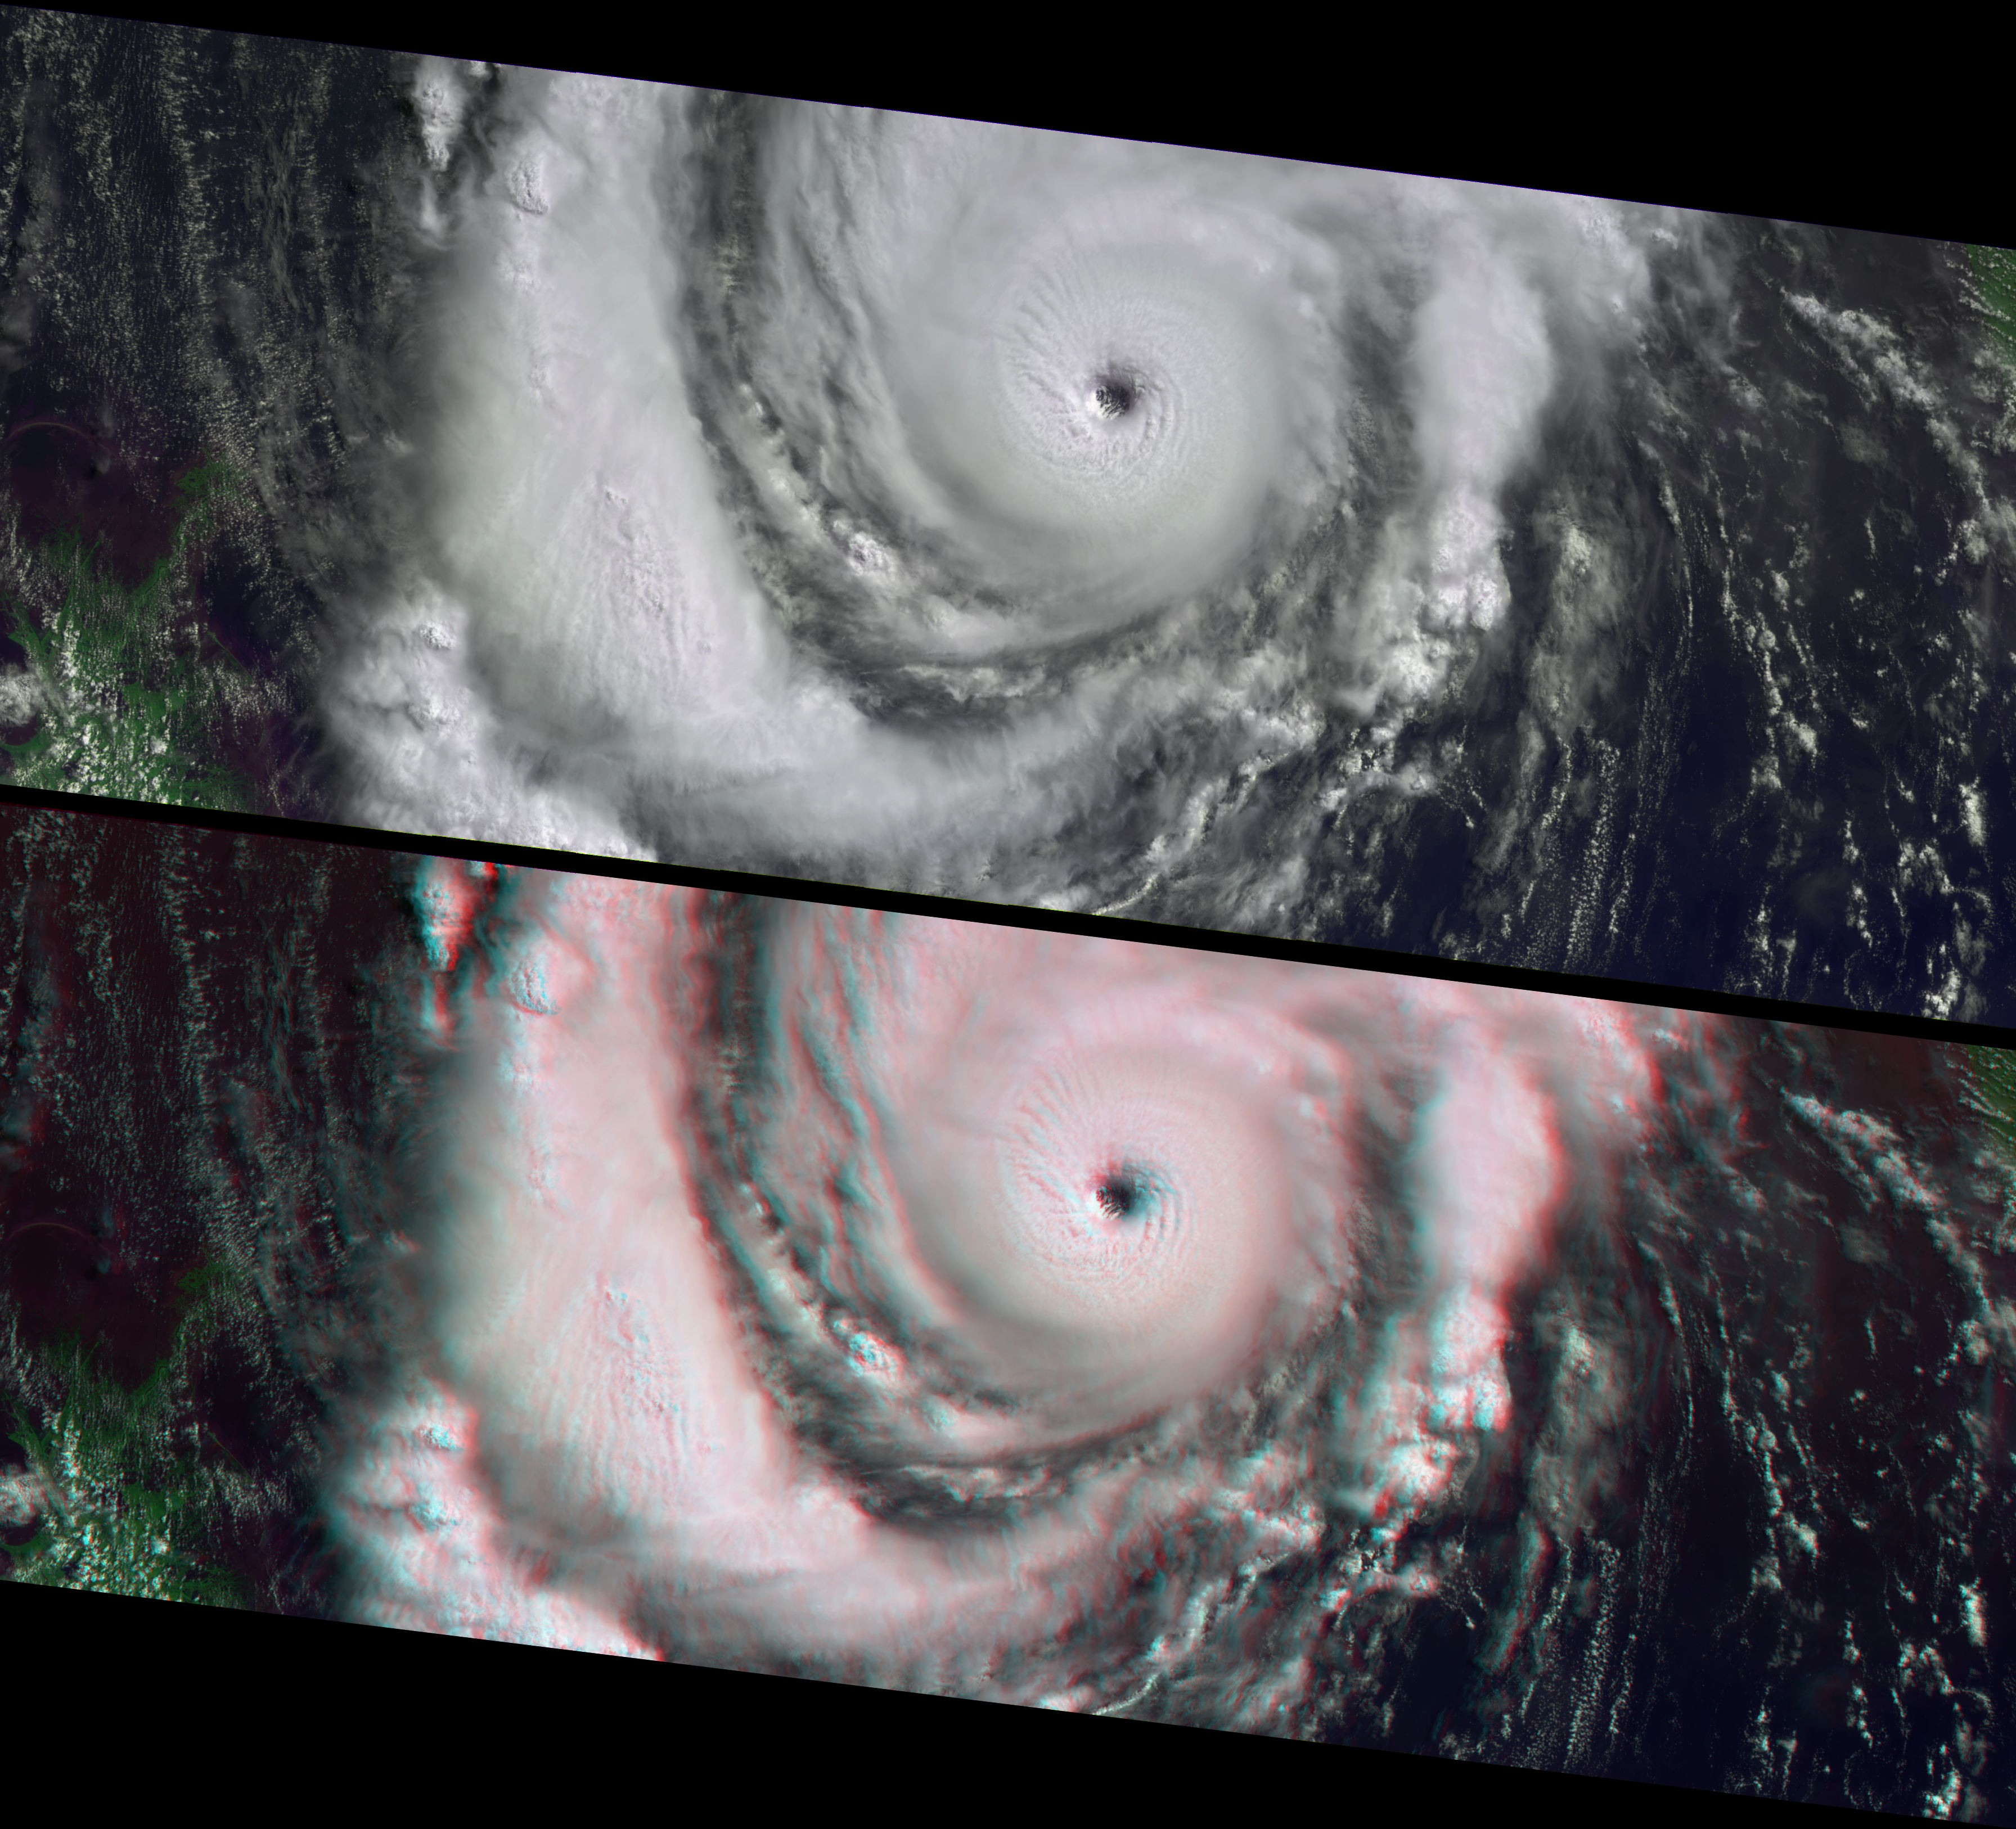

Hurricane Lili Heads for Louisiana Landfall

Characteristics of a strengthening Category 3 Hurricane Lili are apparent in these images from the Multi-angle Imaging SpectroRadiometer (MISR), including a well-developed clearing at the hurricane eye. When these views were acquired on October 2, 2002, Lili was approaching the Gulf coast of the United States and rapidly strengthening toward Category 4 status. The storm’s power reached its peak less than twelve hours later, and although it weakened overnight, this was still a dangerous system as it blew across the Louisiana coast on the morning of October 3. Lili was the first hurricane to make landfall in the United States since Hurricane Irene in 1999. Twenty-eight parishes in Louisiana were declared disaster areas, yet this hurricane fortunately caused much less damage than what could have resulted from an event of this magnitude.

The top panel uses data from MISR’s vertical-viewing (nadir) camera and data from the red, near-infrared, and blue spectral bands is displayed as red, green and blue to create a false-color view in which land surfaces appear bright green. The nadir and stereo anaglyph views are identical in their band choices, except that the anaglyph uses data from the 26-degree forward-viewing camera for the red band. The images are oriented with north to the left. Observing the spectacular three-dimensional structure of the hurricane eyewall and of convective thunderclouds present in the storm’s spiral arms requires the use of red-blue glasses, with the red filter placed over your left eye. Information on ordering glasses can be found here.

The Multi-angle Imaging SpectroRadiometer observes the daylit Earth continuously from pole to pole, and every 9 days views the entire globe between 82 degrees north and 82 degrees south latitude. These data products were generated from a portion of the imagery acquired during Terra orbit 14844. The panels cover an area of about 380 kilometers x 985 kilometers, and utilize data from blocks 67 to 73within World Reference System-2 path 21.

MISR was built and is managed by NASA’s Jet Propulsion Laboratory, Pasadena, CA, for NASA’s Office of Earth Science, Washington, DC. The Terra satellite is managed by NASA’s Goddard Space Flight Center, Greenbelt, MD. JPL is a division of the California Institute of Technology.

Credit: NASA/GSFC/LaRC/JPL, MISR Team